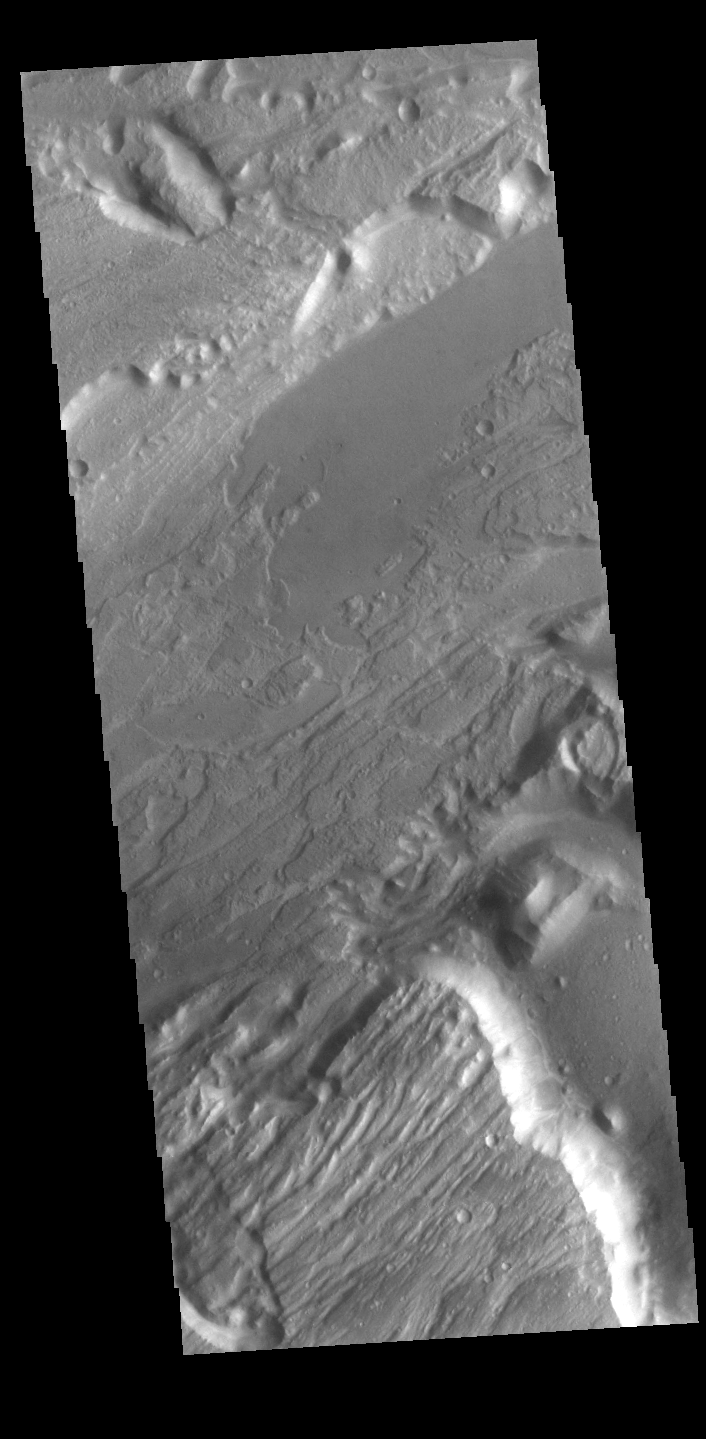

Kasei Valles

Today’s VIS image shows a portion of Kasei Valles. Kasei Valles is one of the largest outflow channel systems on Mars, in places up to 482 km (300 miles) wide and 1580 km (982 miles) long. For comparison, the Grand Canyon in Arizona is is only 29 km (18 miles) at its widest and only 446 km (277 miles) long. Kasei Valles flows eastward through Lunae Planum and empties into Chryse Planitia.

Credit: NASA/JPL-Caltech/ASU